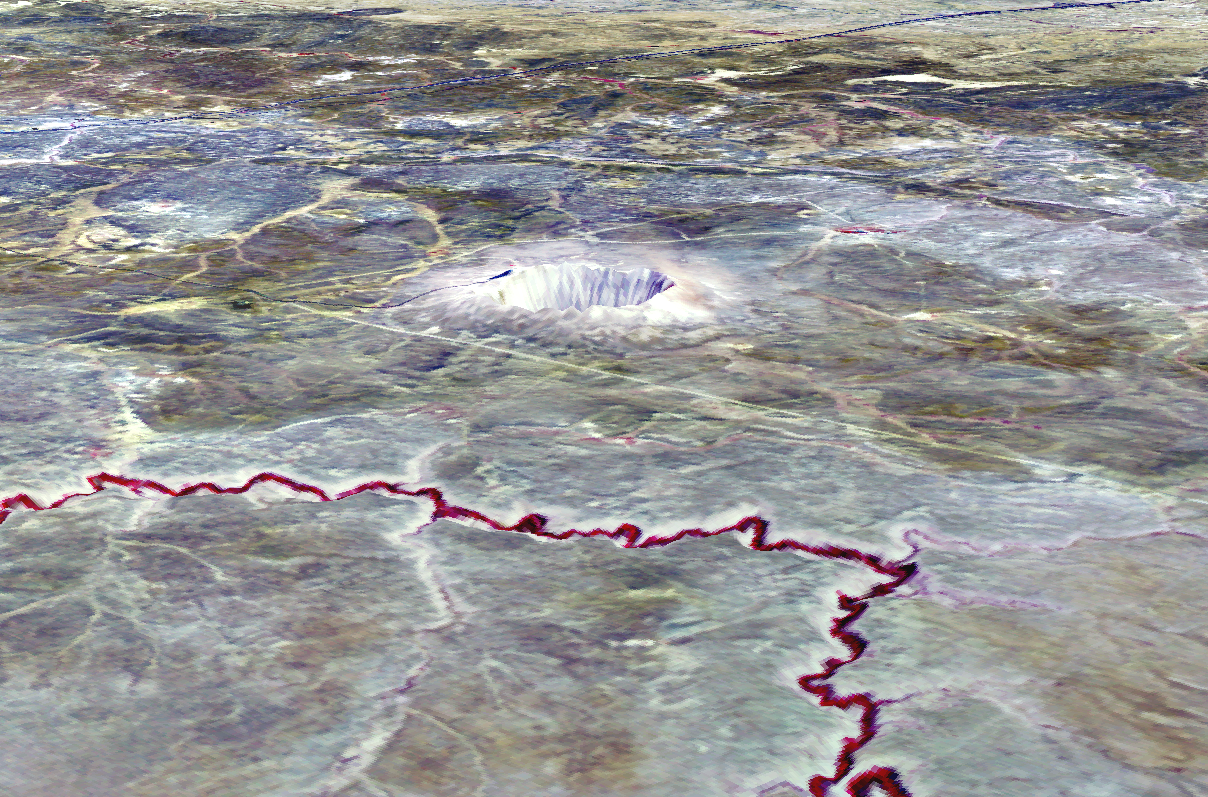

Meteor Crater, AZ

The Barringer Meteorite Crater (also known as “Meteor Crater”) is a gigantic hole in the middle of the arid sandstone of the Arizona desert. A rim of smashed and jumbled boulders, some of them the size of small houses, rises 50 m above the level of the surrounding plain. The crater itself is nearly a 1500 m wide, and 180 m deep. When Europeans first discovered the crater, the plain around it was covered with chunks of meteoritic iron – over 30 tons of it, scattered over an area 12 to 15 km in diameter. Scientists now believe that the crater was created approximately 50,000 years ago. The meteorite which made it was composed almost entirely of nickel-iron, suggesting that it may have originated in the interior of a small planet. It was 50 m across, weighed roughly 300,000 tons, and was traveling at a speed of 65,000 km per hour. This ASTER 3-D perspective view was created by draping an ASTER bands 3-2-1image over a digital elevation model from the US Geological Survey National Elevation Dataset.

This image was acquired on May 17, 2001 by the Advanced Spaceborne Thermal Emission and Reflection Radiometer (ASTER) on NASA’s Terra satellite. With its 14 spectral bands from the visible to the thermal infrared wavelength region, and its high spatial resolution of 15 to 90 meters (about 50 to 300 feet), ASTER will image Earth for the next 6 years to map and monitor the changing surface of our planet.

ASTER is one of five Earth-observing instruments launched December 18, 1999, on NASA’s Terra satellite. The instrument was built by Japan’s Ministry of Economy, Trade and Industry. A joint U.S./Japan science team is responsible for validation and calibration of the instrument and the data products. Dr. Anne Kahle at NASA’s Jet Propulsion Laboratory, Pasadena, California, is the U.S. Science team leader; Bjorn Eng of JPL is the project manager. ASTER is the only high resolution imaging sensor on Terra. The Terra mission is part of NASA’s Earth Science Enterprise, along-term research and technology program designed to examine Earth’s land, oceans, atmosphere, ice and life as a total integrated system.

The broad spectral coverage and high spectral resolution of ASTER will provide scientists in numerous disciplines with critical information for surface mapping, and monitoring dynamic conditions and temporal change. Example applications are: monitoring glacial advances and retreats; monitoring potentially active volcanoes; identifying crop stress; determining cloud morphology and physical properties; wetlands evaluation; thermal pollution monitoring; coral reef degradation; surface temperature mapping of soils and geology; and measuring surface heat balance.

Size: 15 x 30 km (9 x 18 miles)
Location: 35.1 deg. North lat., 111.0 deg. West long.
Orientation: Northeast at top
Image Data: ASTER bands 1,2, and 3.
Original Data Resolution: 15 m
Date Acquired: May 17, 2001

Credit: NASA/GSFC/METI/ERSDAC/JAROS, and U.S./Japan ASTER Science Team